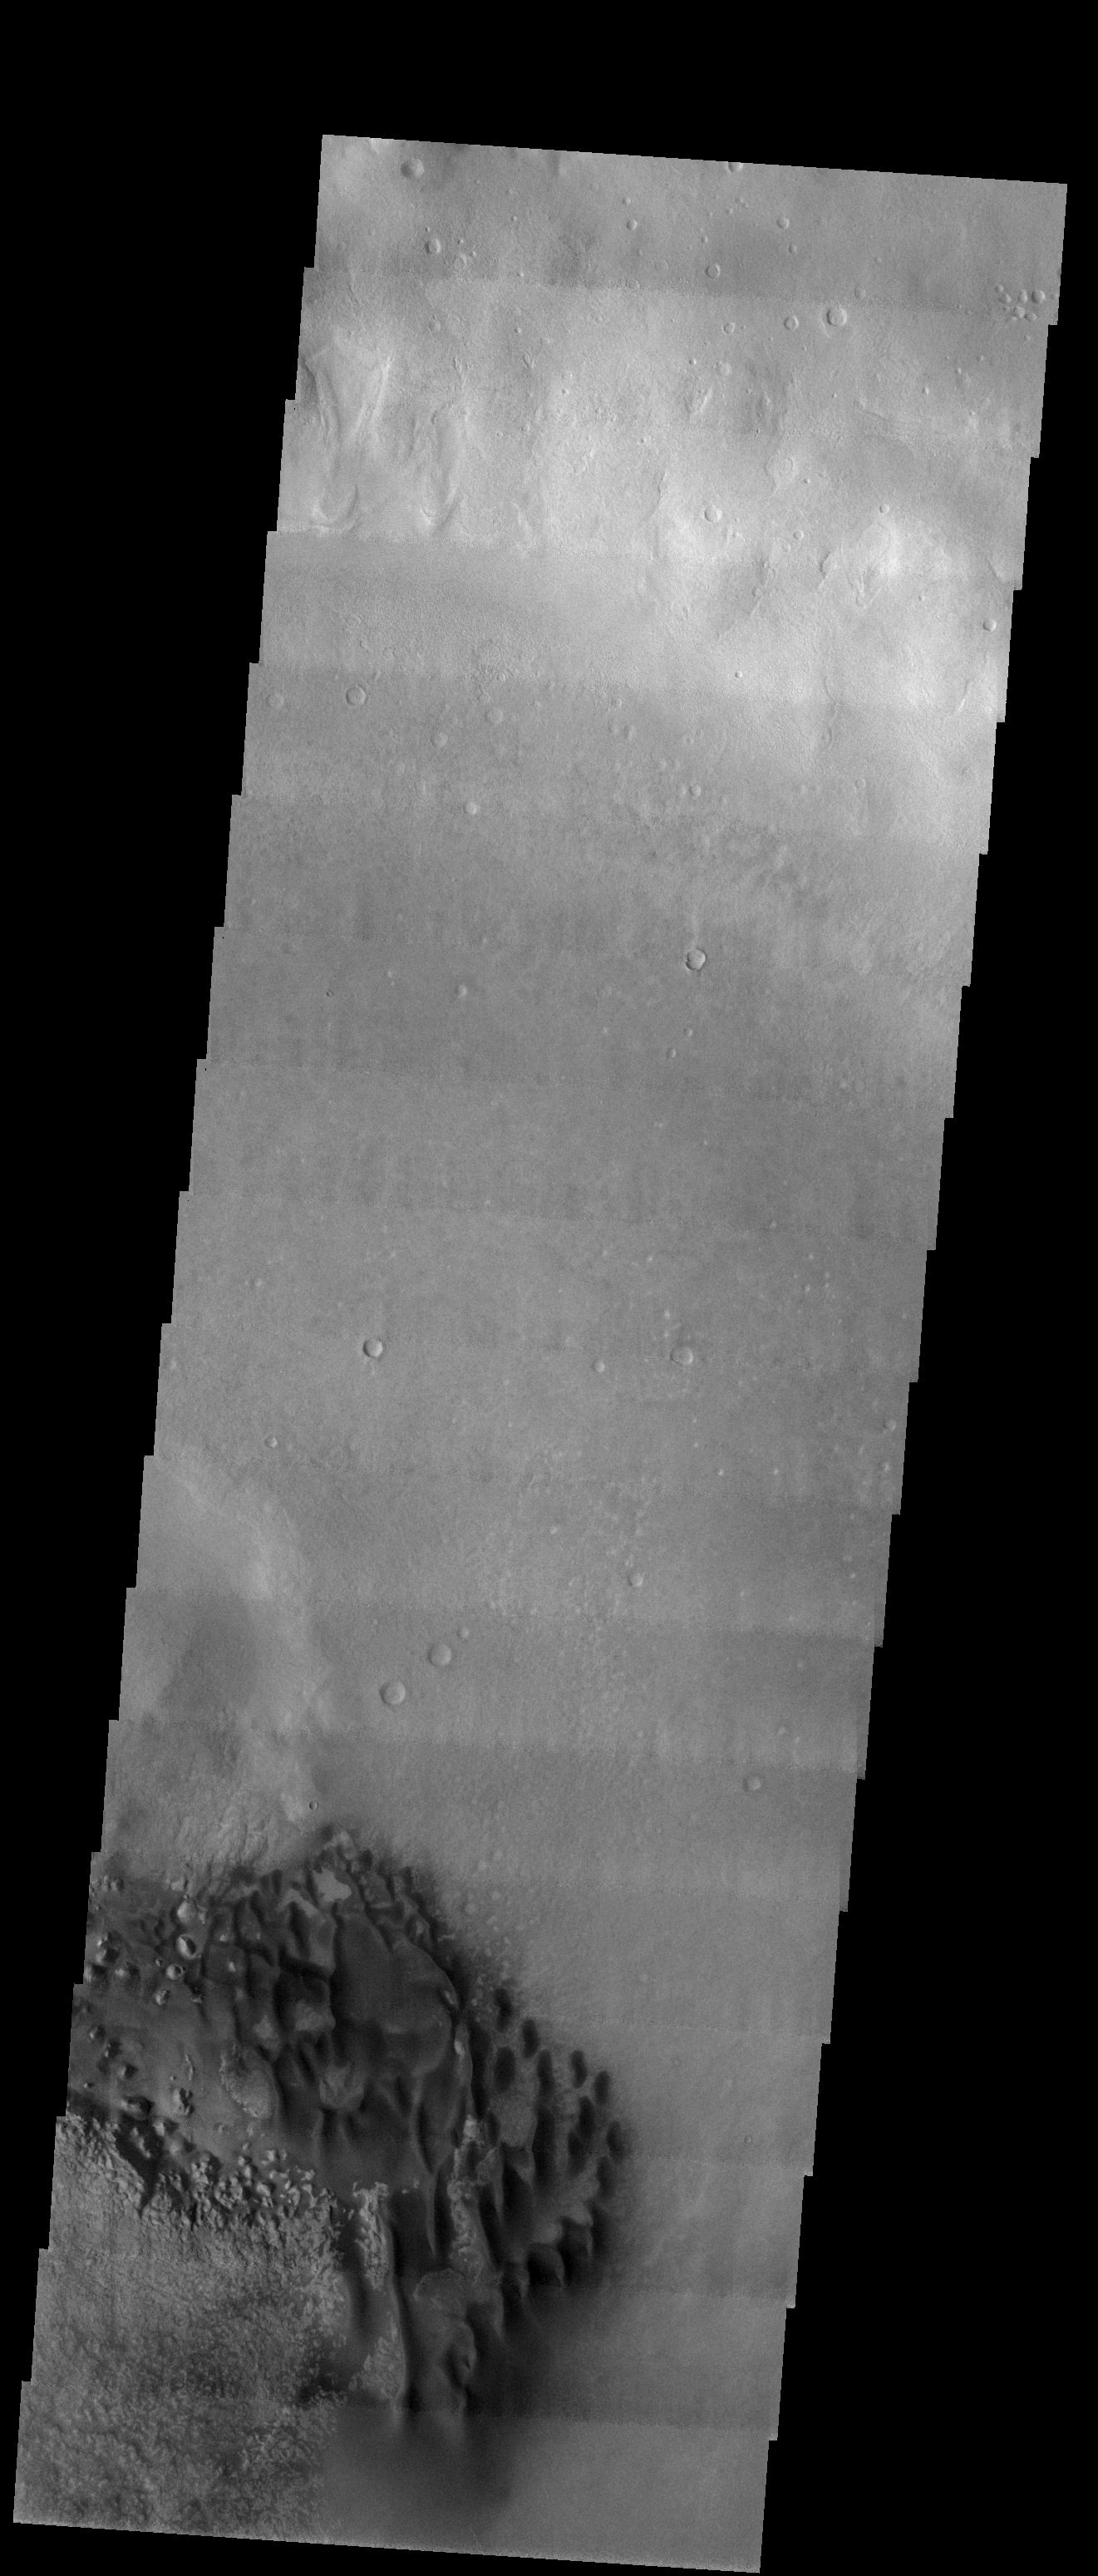

Dune Field in a Southern Highlands Crater

Released 5 September 2003

Dark dunes sit on a rough, eroding sedimentary surface in the floor of an 83 km diameter crater. This crater is one of dozens in Noachis Terra, in the southern highlands of Mars, to have both dark dunes and an eroding surface. Note how the dunes seem to ignore the underlying rough surface in some cases, while in other places the dunes seem to have wrapped themselves around sharp knobs.

Image information: VIS instrument. Latitude -40.5, Longitude 34.6 East (325.4 West). 19 meter/pixel resolution.

Note: this THEMIS visual image has not been radiometrically nor geometrically calibrated for this preliminary release. An empirical correction has been performed to remove instrumental effects. A linear shift has been applied in the cross-track and down-track direction to approximate spacecraft and planetary motion. Fully calibrated and geometrically projected images will be released through the Planetary Data System in accordance with Project policies at a later time.

NASA’s Jet Propulsion Laboratory manages the 2001 Mars Odyssey mission for NASA’s Office of Space Science, Washington, D.C. The Thermal Emission Imaging System (THEMIS) was developed by Arizona State University, Tempe, in collaboration with Raytheon Santa Barbara Remote Sensing. The THEMIS investigation is led by Dr. Philip Christensen at Arizona State University. Lockheed Martin Astronautics, Denver, is the prime contractor for the Odyssey project, and developed and built the orbiter. Mission operations are conducted jointly from Lockheed Martin and from JPL, a division of the California Institute of Technology in Pasadena.

Credit: NASA/JPL/Arizona State University